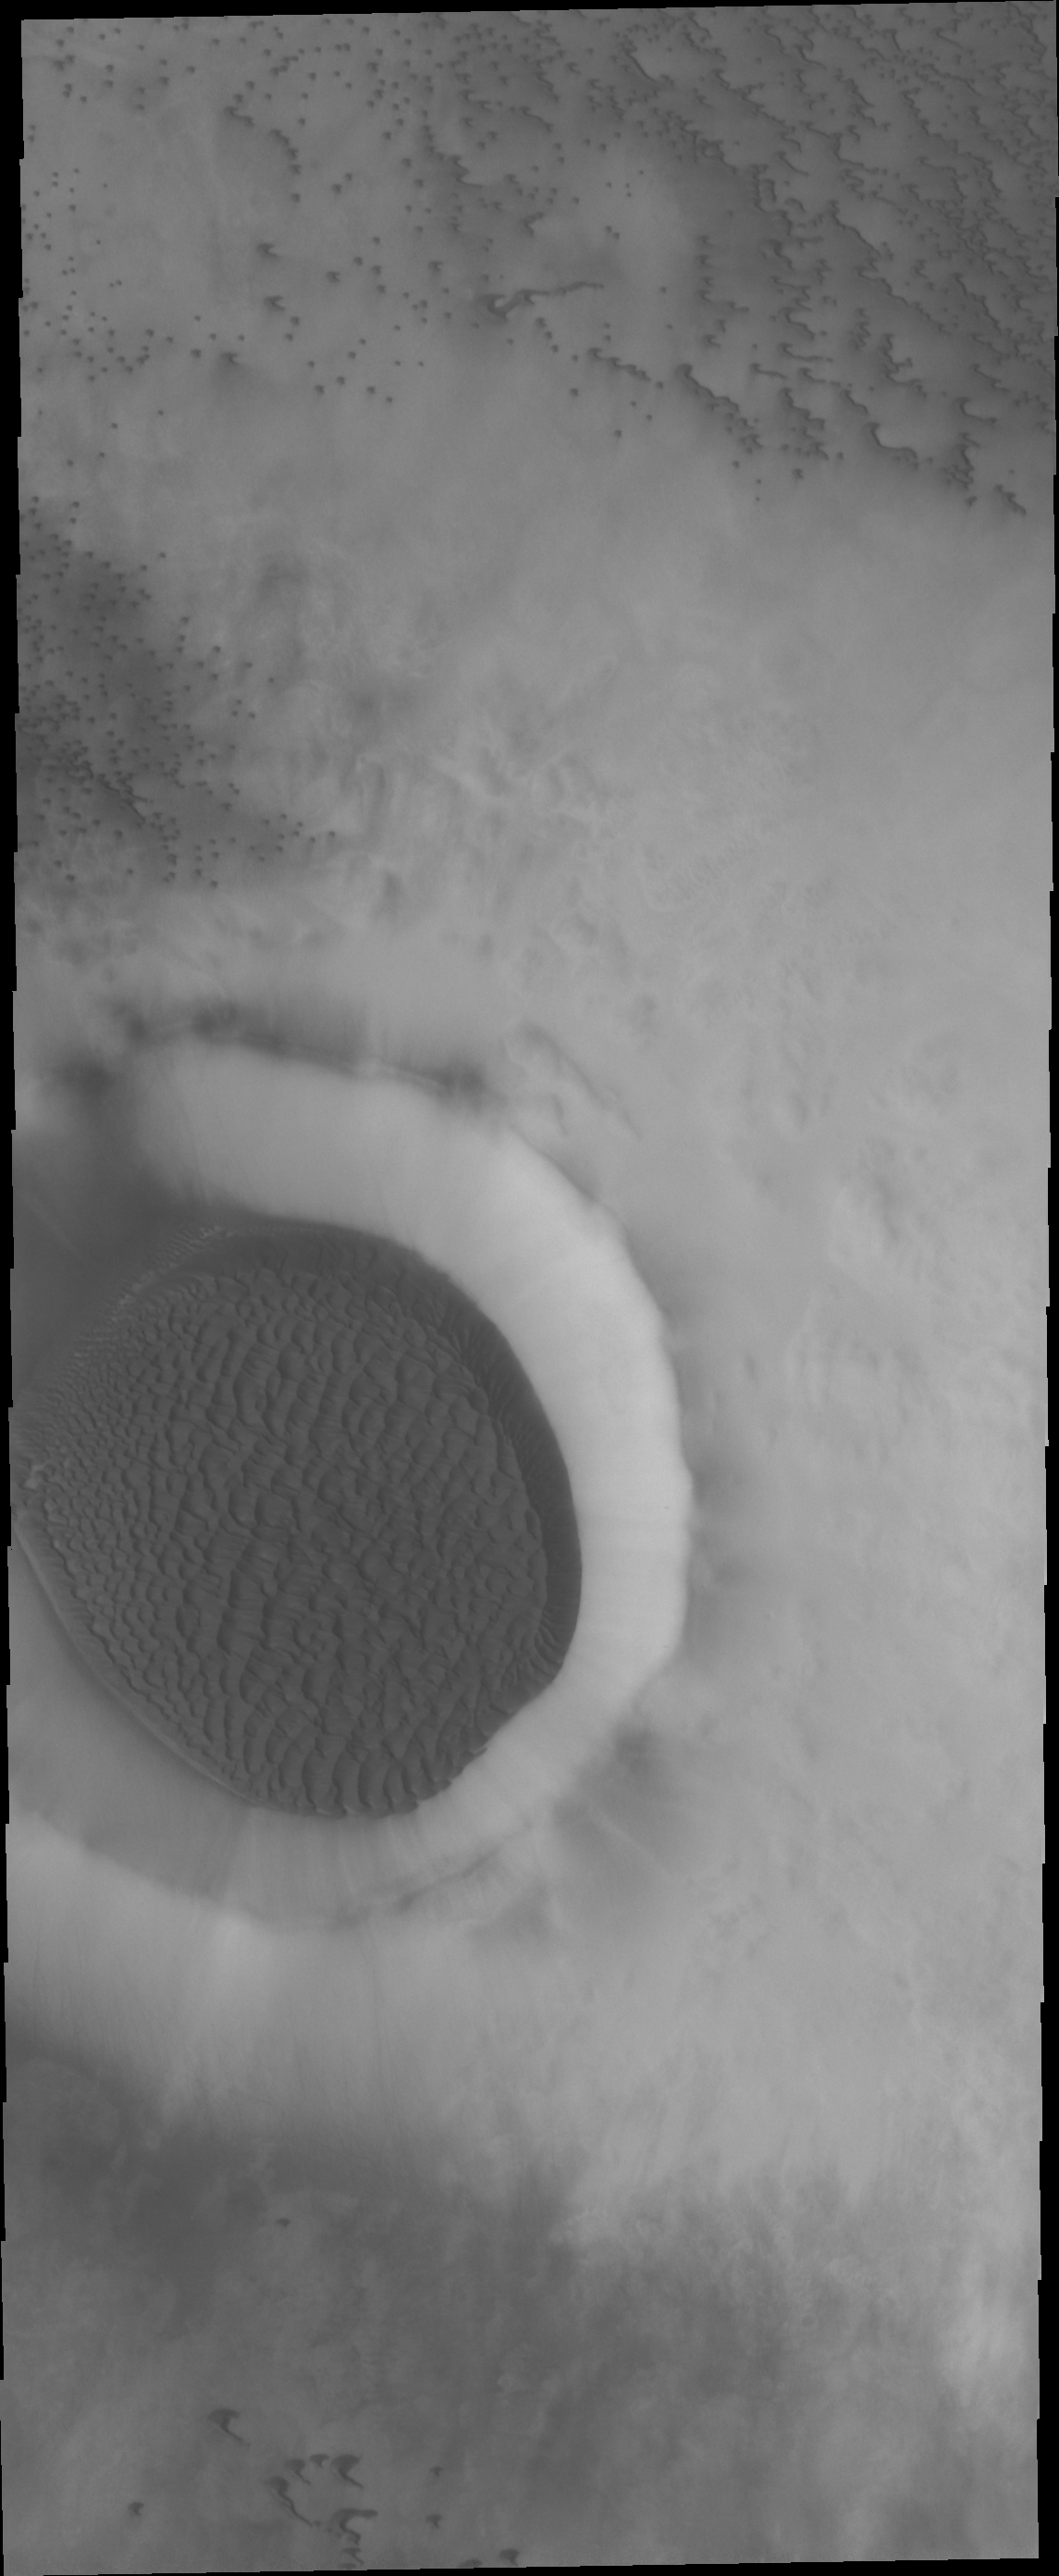

Dunes

The unnamed crater is filled with a large amount of sand, the surface of which has been sculpted into dune forms. This type of crater fill is common at high latitude.

Credit: NASA/JPL/ASU